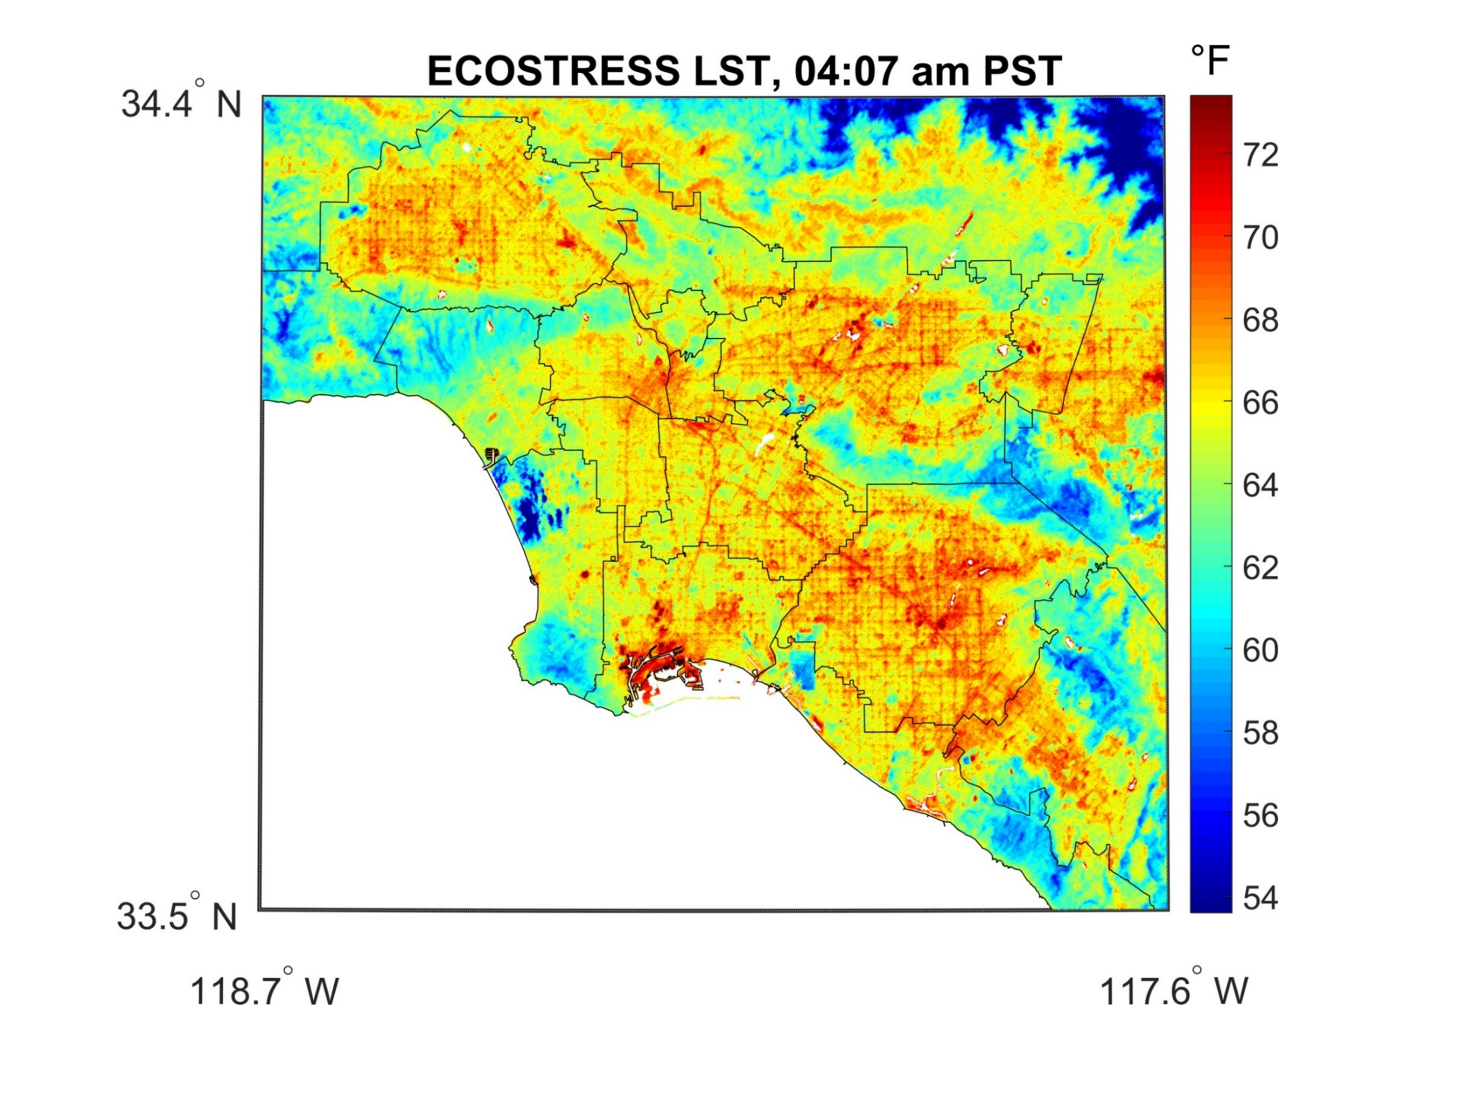

NASA’s ECOSTRESS Detects Surface Temperature Variations in Los Angeles

ECOSTRESS captured surface temperature variations in Los Angeles, California between July 22 and August 14 — a period of extended heat — at different times of day. The images show how different surfaces within the cityscape warm and cool throughout the day. They have been colored to show the hottest areas in red, warm areas in orange and yellow, and cooler areas in blue. The hottest areas are dark asphalt surfaces that have very little shade during the day and remain warm throughout the night due to their higher heat capacity. They include freeways, airports, oil refineries and parking lots. Clouds and higher-elevation mountainous areas were the coolest. (Note that in the lower right image of Figure 1, reds correspond to temperatures in the 80s. The single, larger image from the same time shows a slightly different scale to highlight detail — and reds correspond to temperatures in the 70s).

ECOSTRESS launched on June 29, 2018 as part of a SpaceX commercial resupply mission to the International Space Station. Its primary mission is to detect plant health by monitoring Earth’s surface temperature. However, surface temperature data are also useful in detecting other heat-related phenomenon — like heat waves, volcanoes, and fires.

JPL built and manages the ECOSTRESS mission for NASA’s Earth Science Division in the Science Mission Directorate at NASA Headquarters in Washington. ECOSTRESS is an Earth Venture Instrument mission; the program is managed by NASA’s Earth System Science Pathfinder program at NASA’s Langley Research Center in Hampton, Virginia.

Credit: NASA/JPL-Caltech